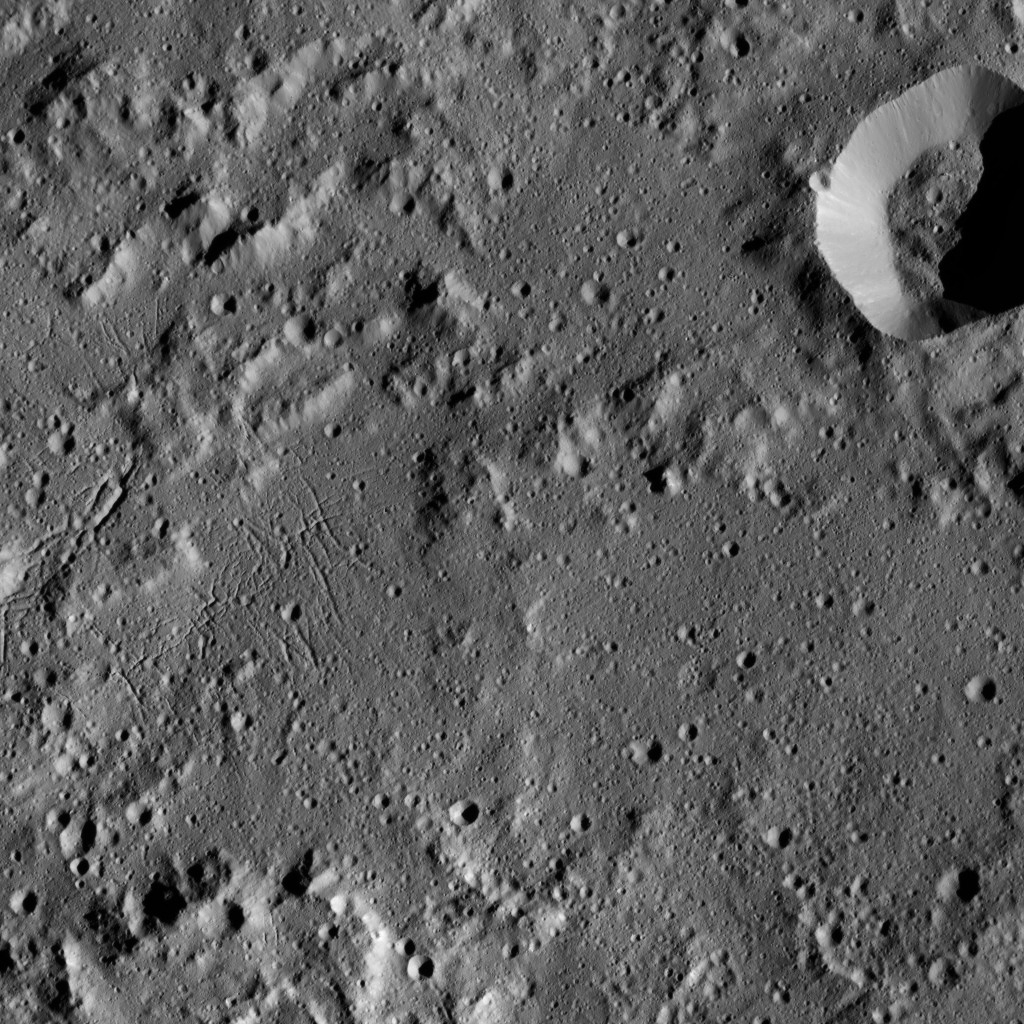

Dawn LAMO Image 180

The interior of Urvara Crater (101 miles, 163 kilometers wide) is featured in this image from NASA’s Dawn spacecraft. Terrain seen here is adjacent to the area seen in PIA20941.

Dawn took this image on June 2, 2016, from its low-altitude mapping orbit, at a distance of about 240 miles (385 kilometers) above the surface. The image resolution is 120 feet (35 meters) per pixel.

Dawn’s mission is managed by JPL for NASA’s Science Mission Directorate in Washington. Dawn is a project of the directorate’s Discovery Program, managed by NASA’s Marshall Space Flight Center in Huntsville, Alabama. UCLA is responsible for overall Dawn mission science. Orbital ATK, Inc., in Dulles, Virginia, designed and built the spacecraft. The German Aerospace Center, the Max Planck Institute for Solar System Research, the Italian Space Agency and the Italian National Astrophysical Institute are international partners on the mission team.

Credit: NASA/JPL-Caltech/UCLA/MPS/DLR/IDA